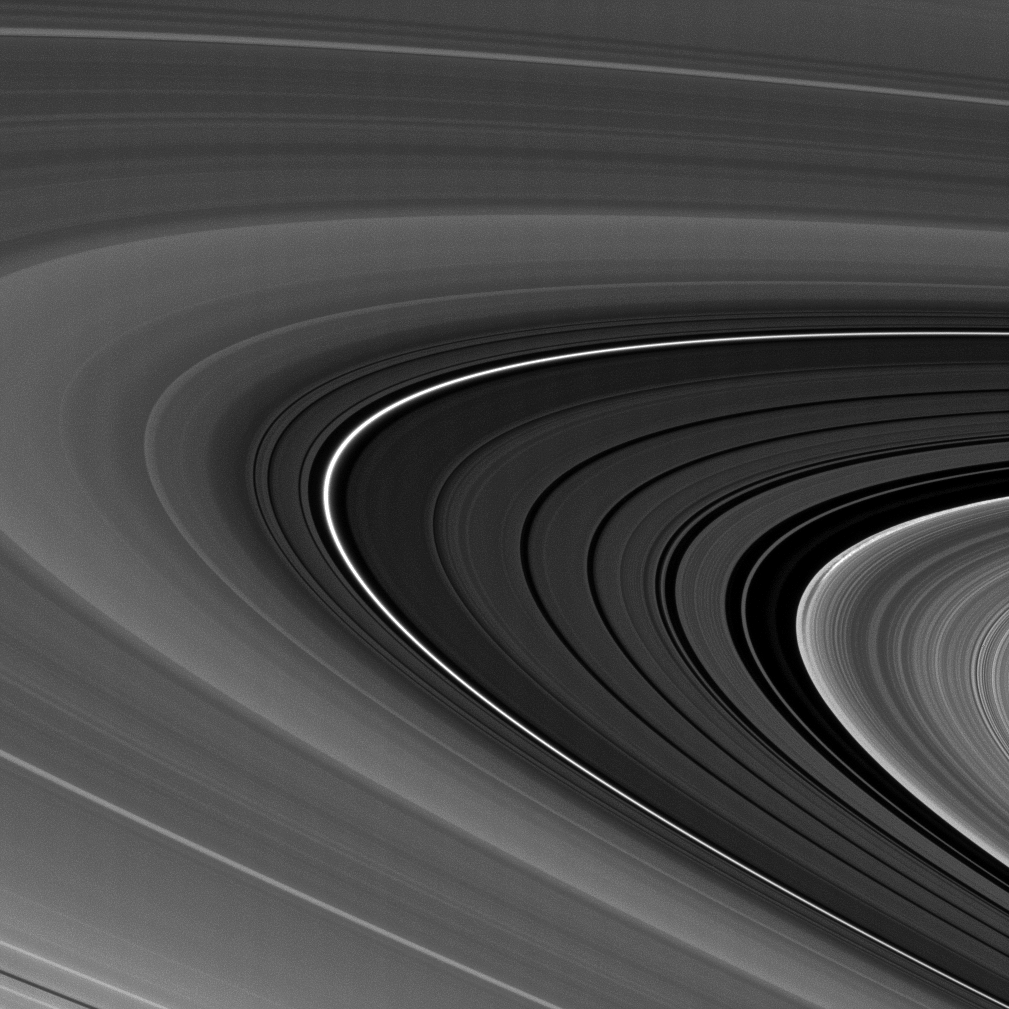

Points of Interest

A bright narrow ring dominates this view of the Cassini Division separating Saturn’s A and B rings.

The brightest ringlet in this image has been spotted by Cassini before, and is known to be eccentric. And to the right of the division, an incomplete arc of bright material scores the edge of the outer B ring, a region markedly disturbed and shaped by the action of a strong gravitational resonance with the moon Mimas. Cassini scientists are presently investigating the shape and behavior of outer B ring, including the feature seen here, to understand how rings respond to strong external perturbations.

This view looks toward the sunlit side of the rings from about 3 degrees below the ringplane. The image was taken in visible light with the Cassini spacecraft narrow-angle camera on Feb. 25, 2009. The view was acquired at a distance of approximately 822,000 kilometers (511,000 miles) from Saturn and at a Sun-Saturn-spacecraft, or phase, angle of 154 degrees. Image scale is 5 kilometers (3 miles) per pixel.

The Cassini-Huygens mission is a cooperative project of NASA, the European Space Agency and the Italian Space Agency. The Jet Propulsion Laboratory, a division of the California Institute of Technology in Pasadena, manages the mission for NASA’s Science Mission Directorate, Washington, D.C. The Cassini orbiter and its two onboard cameras were designed, developed and assembled at JPL. The imaging operations center is based at the Space Science Institute in Boulder, Colo.

Credit: NASA/JPL/Space Science Institute